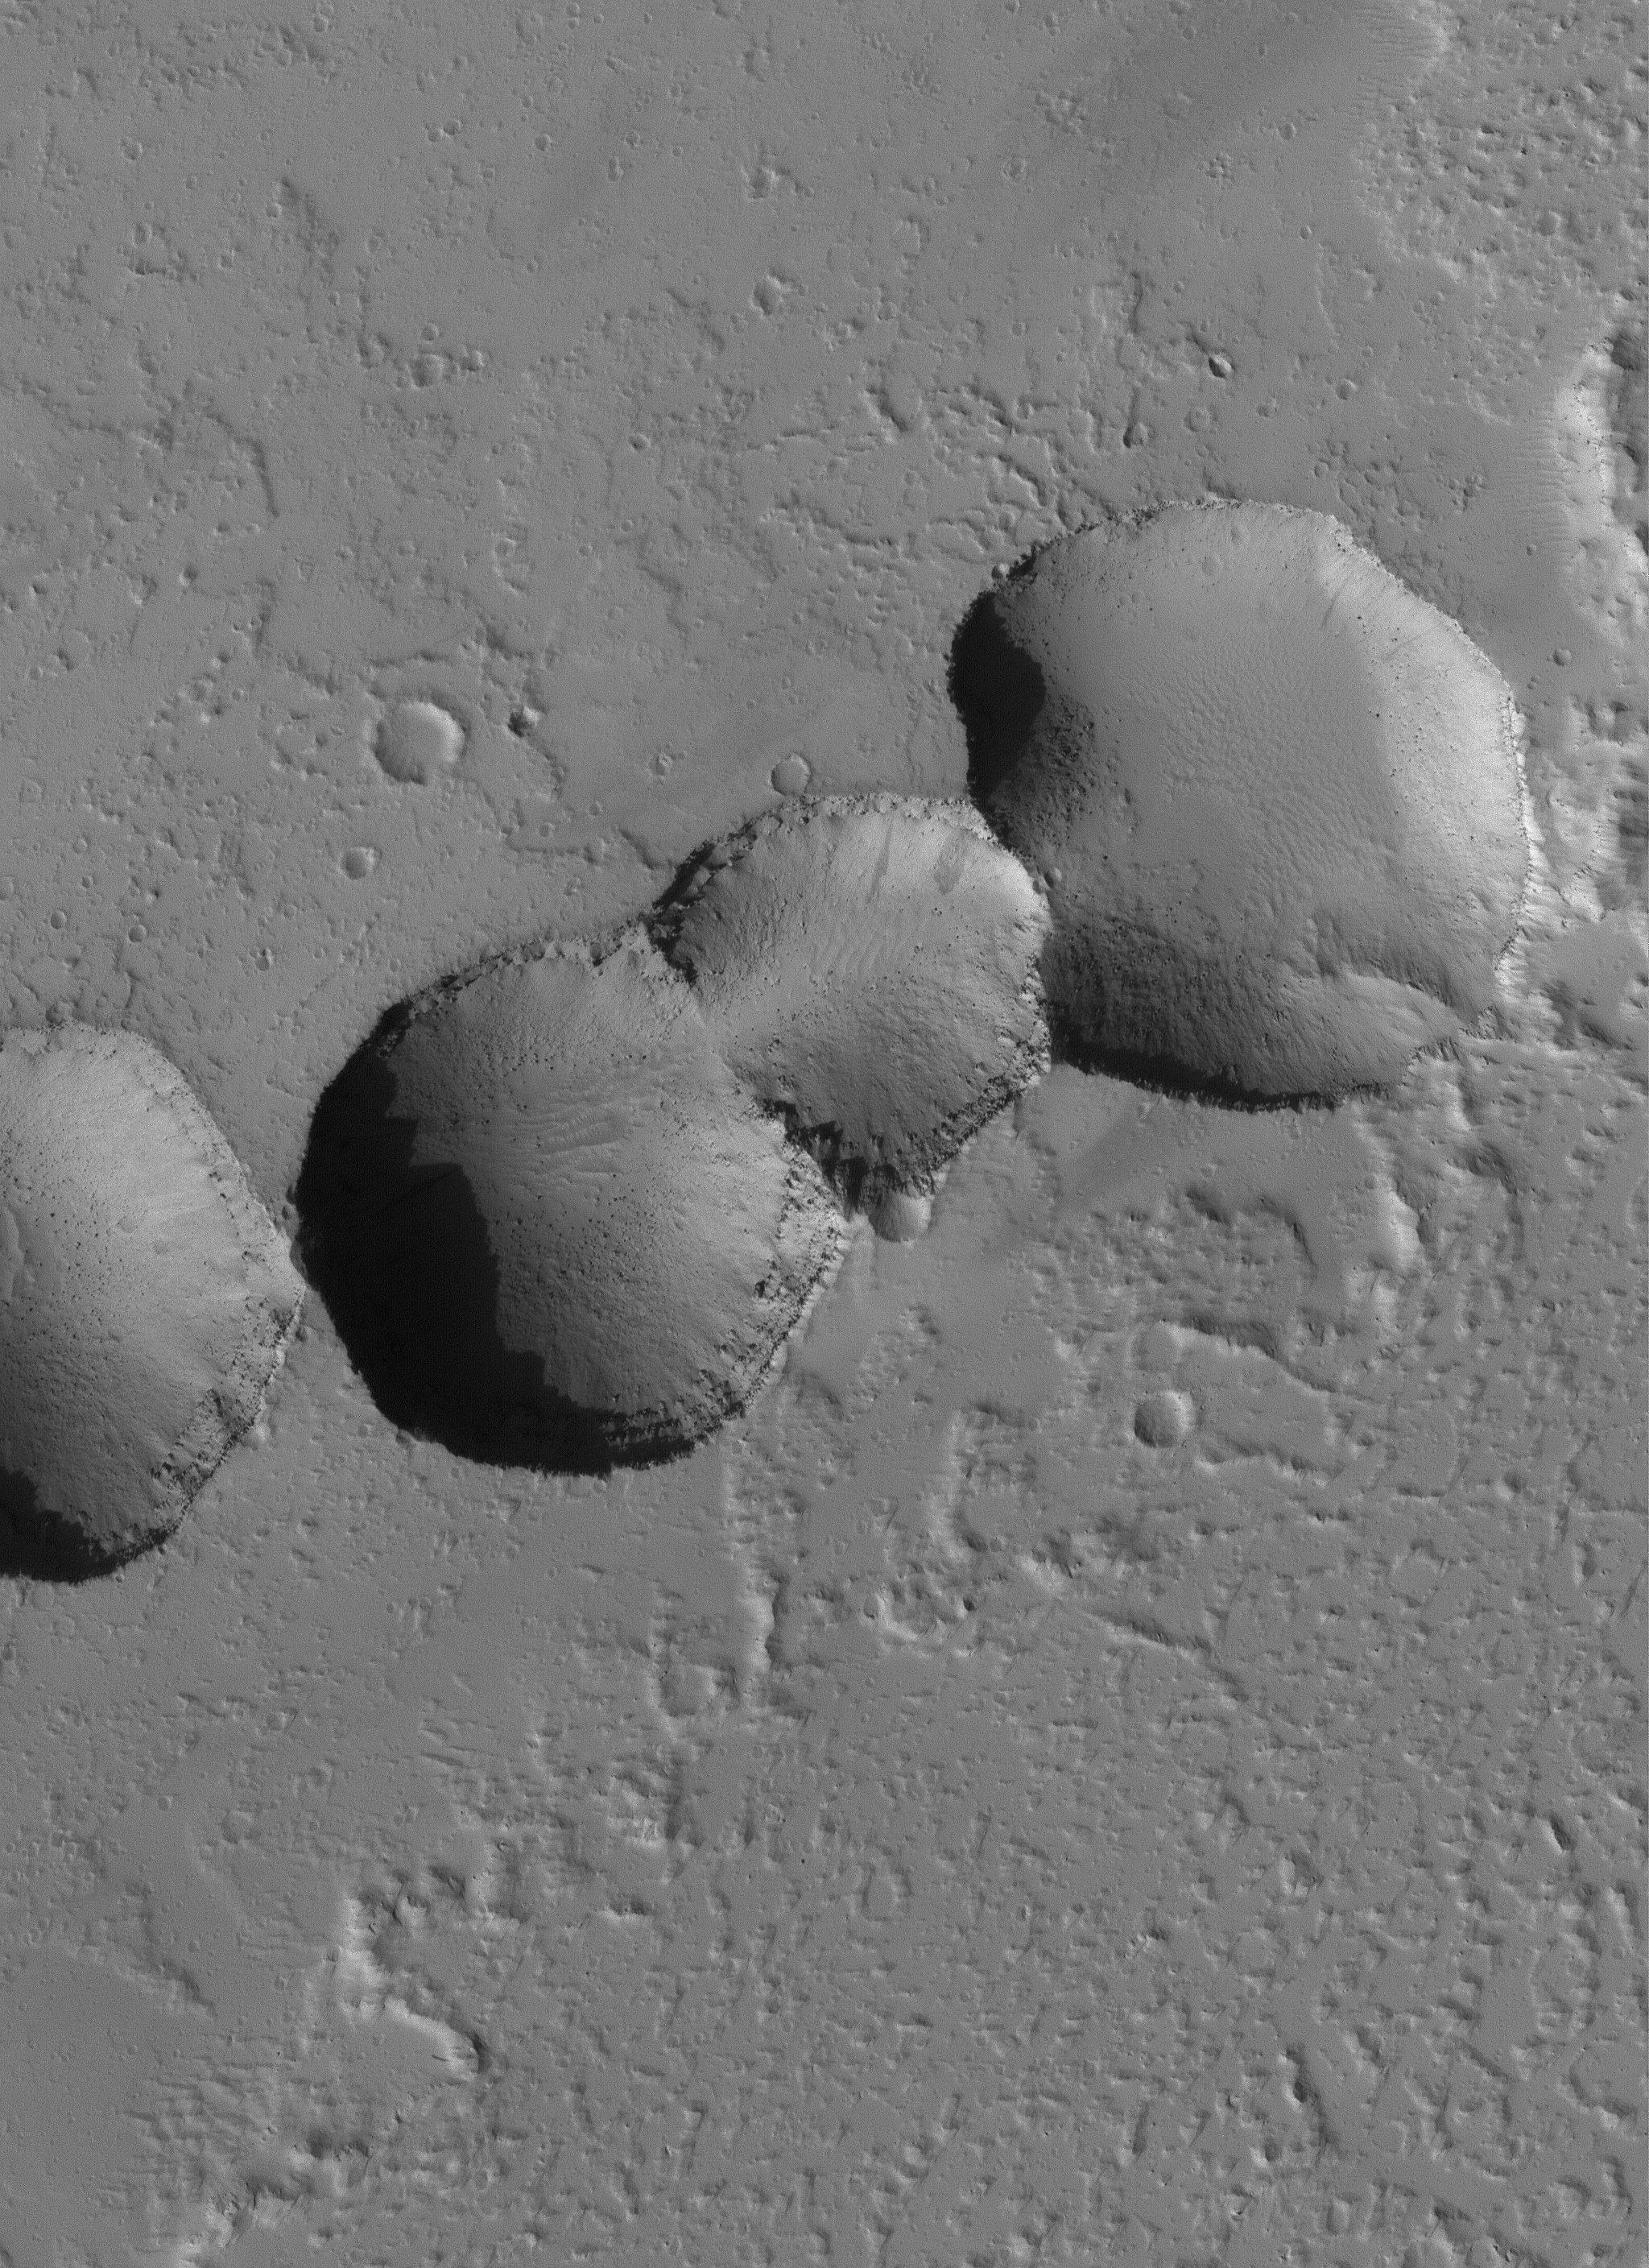

East Tharsis Pit Chain

7 July 2005
This Mars Global Surveyor (MGS) Mars Orbiter Camera (MOC) image shows a 1.5 meters per pixel (~5 ft/pixel) view of a chain of collapse pits fomed among dust-mantled lava flows in the eastern Tharsis region of Mars.

Location near: 16.0°N, 93.1°W
Image width: ~3 km (~1.9 mi)
Illumination from: lower left
Season Northern Autumn

Credit: NASA/JPL/Malin Space Science Systems